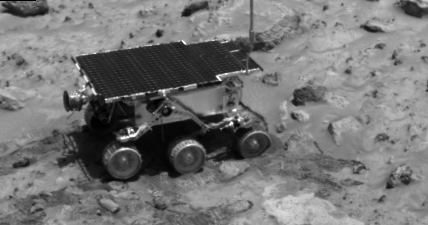

Rover Soil Experiments Near “Casper” & “Shaggy”

The Imager for Mars Pathfinder (IMP) caught this image of the rover as it was digging in the “compressible” material near the rock Casper to determine the soil’s mechanical properties on Sol 23. Shaggy is the large rock behind the Rover.

Mars Pathfinder is the second in NASA’s Discovery program of low-cost spacecraft with highly focused science goals. The Jet Propulsion Laboratory, Pasadena, CA, developed and manages the Mars Pathfinder mission for NASA’s Office of Space Science, Washington, D.C. JPL is a division of the California Institute of Technology (Caltech). The Imager for Mars Pathfinder (IMP) was developed by the University of Arizona Lunar and Planetary Laboratory under contract to JPL. Peter Smith is the Principal Investigator.

Photojournal note: Sojourner spent 83 days of a planned seven-day mission exploring the Martian terrain, acquiring images, and taking chemical, atmospheric and other measurements. The final data transmission received from Pathfinder was at 10:23 UTC on September 27, 1997. Although mission managers tried to restore full communications during the following five months, the successful mission was terminated on March 10, 1998.

Credit: NASA/JPL